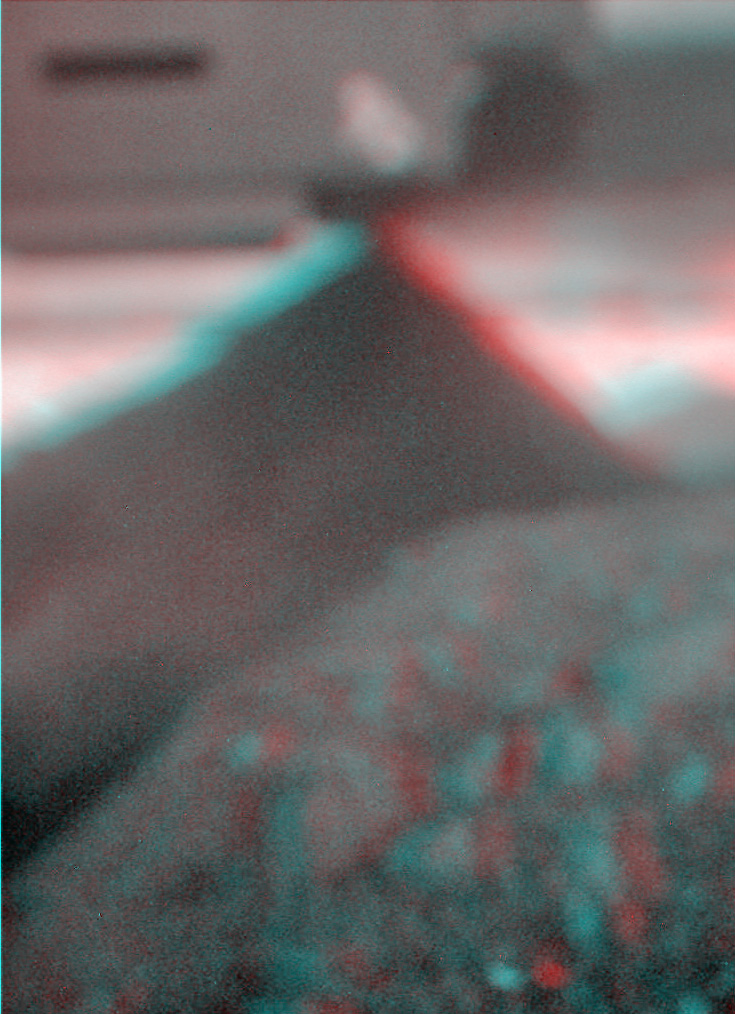

Spirit’s View of Own Underbelly, (Sol 1925 Stereo)

This stereo view combines a pair of images taken by the microscopic imager on NASA’s Mars Exploration Rover Spirit during the 1,925th Martian day (sol) of Spirit’s mission on Mars (June 2, 2009). Rover team members used the microscopic imager on the rover’s arm to accomplish something never intended during the design of the rover or that camera — getting a look underneath the rover. They did so to get a better understanding of Spirit’s predicament, with wheels embedded deeply enough in soft soil at a site called “Troy” for the rover to be at risk of getting hung up on a rock under the rover. The dark triangular shape is a rock that is either touching or nearly touching Spirit’s underbelly.

The two images combined here come from two camera positions, one slightly to left of the other, yielding a three-dimensional view when seen through red and blue glasses with the red lens on the left.

The microscopic imager is designed to focus on rock or soil targets 6 centimeters (2.4 inches) away. It rides on the end of the rover’s robotic arm so that it can be placed close to targets for inspection. It cannot focus on objects as far away as the rover underbelly and rocks that are visible in this image despite being out of focus.

The team has used this image as an aid in planning a drive strategy for Spirit. The rock underneath presents a risk of high-centering the rover if the wheels sink much further into the soil.

Credit: NASA/JPL-Caltech/USGS